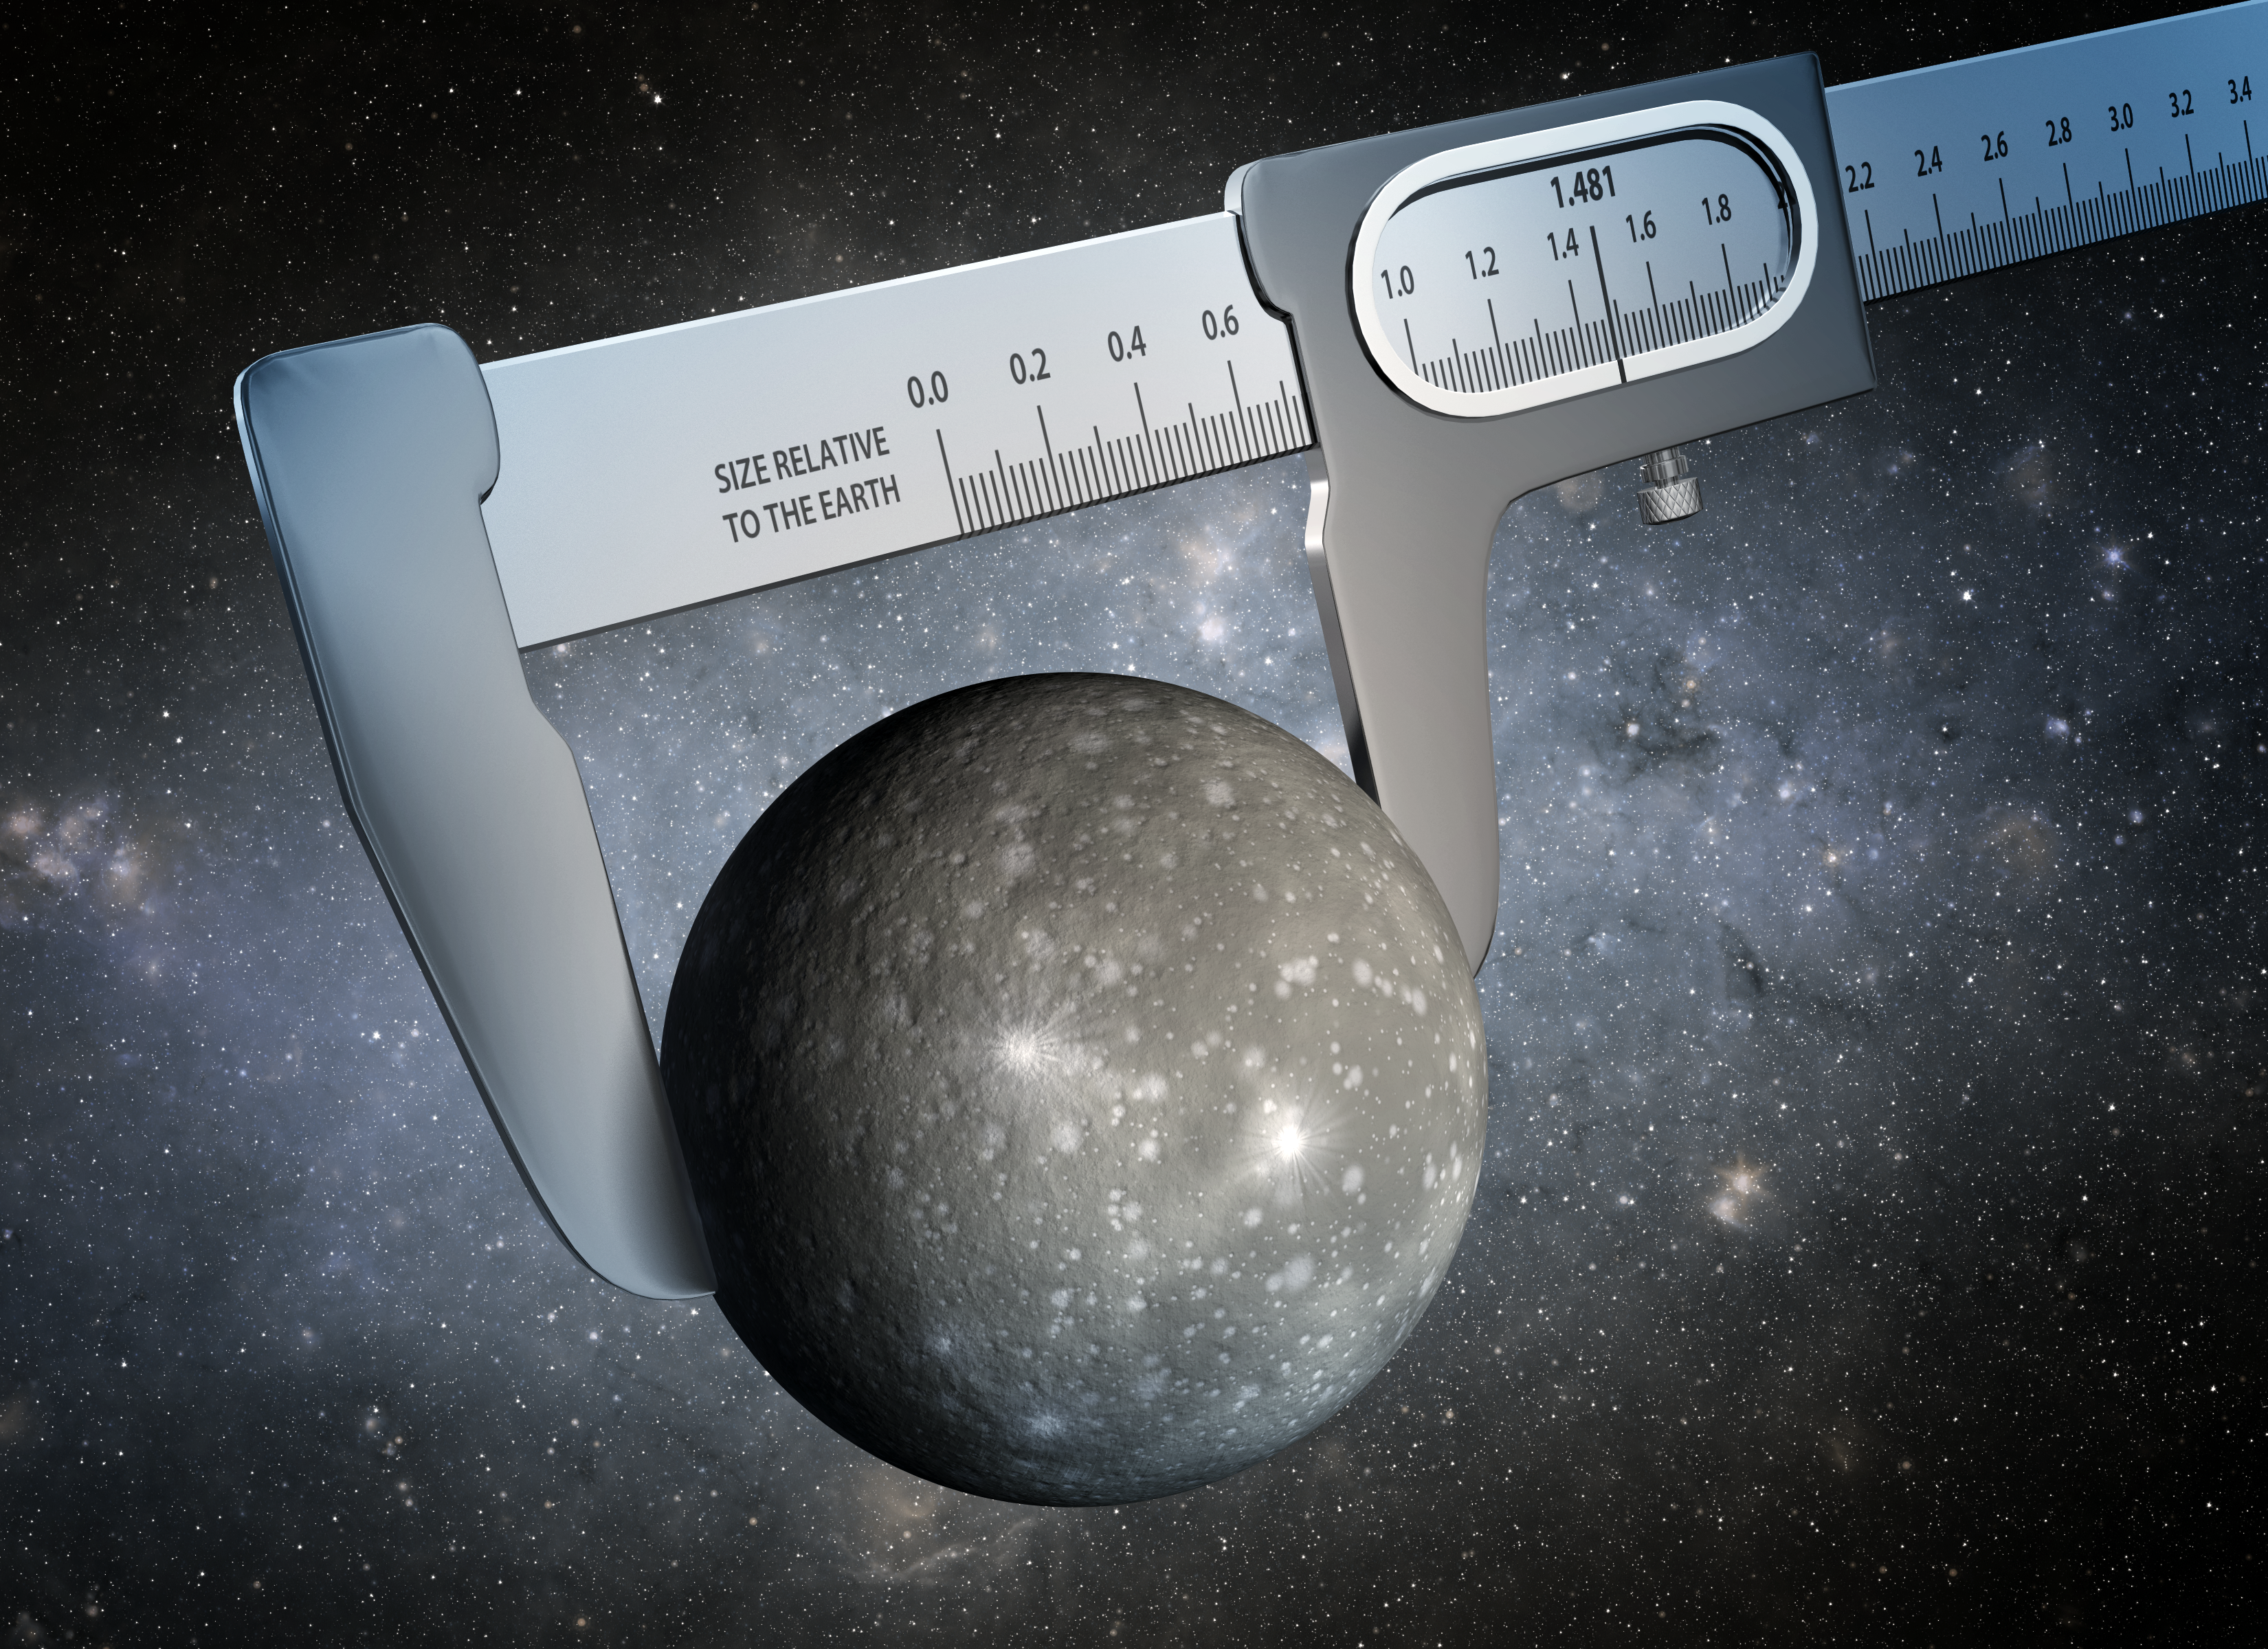

Gauging an Alien World’s Size (Artist Concept)

Using data from NASA’s Kepler and Spitzer Space Telescopes, scientists have made the most precise measurement ever of the size of a world outside our solar system, as illustrated in this artist’s conception. The diameter of the exoplanet, dubbed Kepler-93b, is now known with an uncertainty of just one percent.

According to this new study, the diameter of Kepler-93b is about 11,700 miles (18,800 kilometers), plus or minus 150 miles (240 kilometers) — the approximate distance between Washington, D.C., and Philadelphia, Penn. Kepler-93b is 1.481 times the width of Earth, the diameter of which is 7,918 miles (12,742 kilometers).

The results confirm that the exoplanet is a “super-Earth.” Although super-Earths are common in the galaxy, none exist in our solar system. Exoplanets like Kepler-93b are therefore our only laboratories to study this major class of planet.

With good limits on super-Earths’ sizes as well as their masses, scientists can now start to theorize about what makes up these weird worlds. Previous measurements, by the Keck Observatory in Hawaii, had put Kepler-93b’s mass at about 3.8 times that of Earth. The density of Kepler-93b, derived from its mass and newly obtained radius, indicates the planet is in fact very likely made of iron and rock, like Earth.

Despite its newfound similarities in composition to Earth, Kepler-93b is far too hot for life. The exoplanet’s orbital distance — only about one-sixth that of Mercury’s from the sun — implies a scorching surface temperature around 1,400 degrees Fahrenheit (760 degrees Celsius).

The methods employed in the new study could help nail down the sizes of other exoplanets, and improve our understanding of alien worlds.

The Spitzer data for this study was obtained during the “warm mission” phase using its Infrared Array Camera. The lead author of the paper describing these findings is Sarah Ballard, a NASA Carl Sagan Fellow at the University of Washington in Seattle.

NASA’s Jet Propulsion Laboratory, Pasadena, Calif., manages the Spitzer Space Telescope mission for NASA’s Science Mission Directorate, Washington. Science operations are conducted at the Spitzer Science Center at the California Institute of Technology in Pasadena. Spacecraft operations are based at Lockheed Martin Space Systems Company, Littleton, Colorado. Data are archived at the Infrared Science Archive housed at the Infrared Processing and Analysis Center at Caltech. Caltech manages JPL for NASA.

Credit: NASA/JPL-Caltech